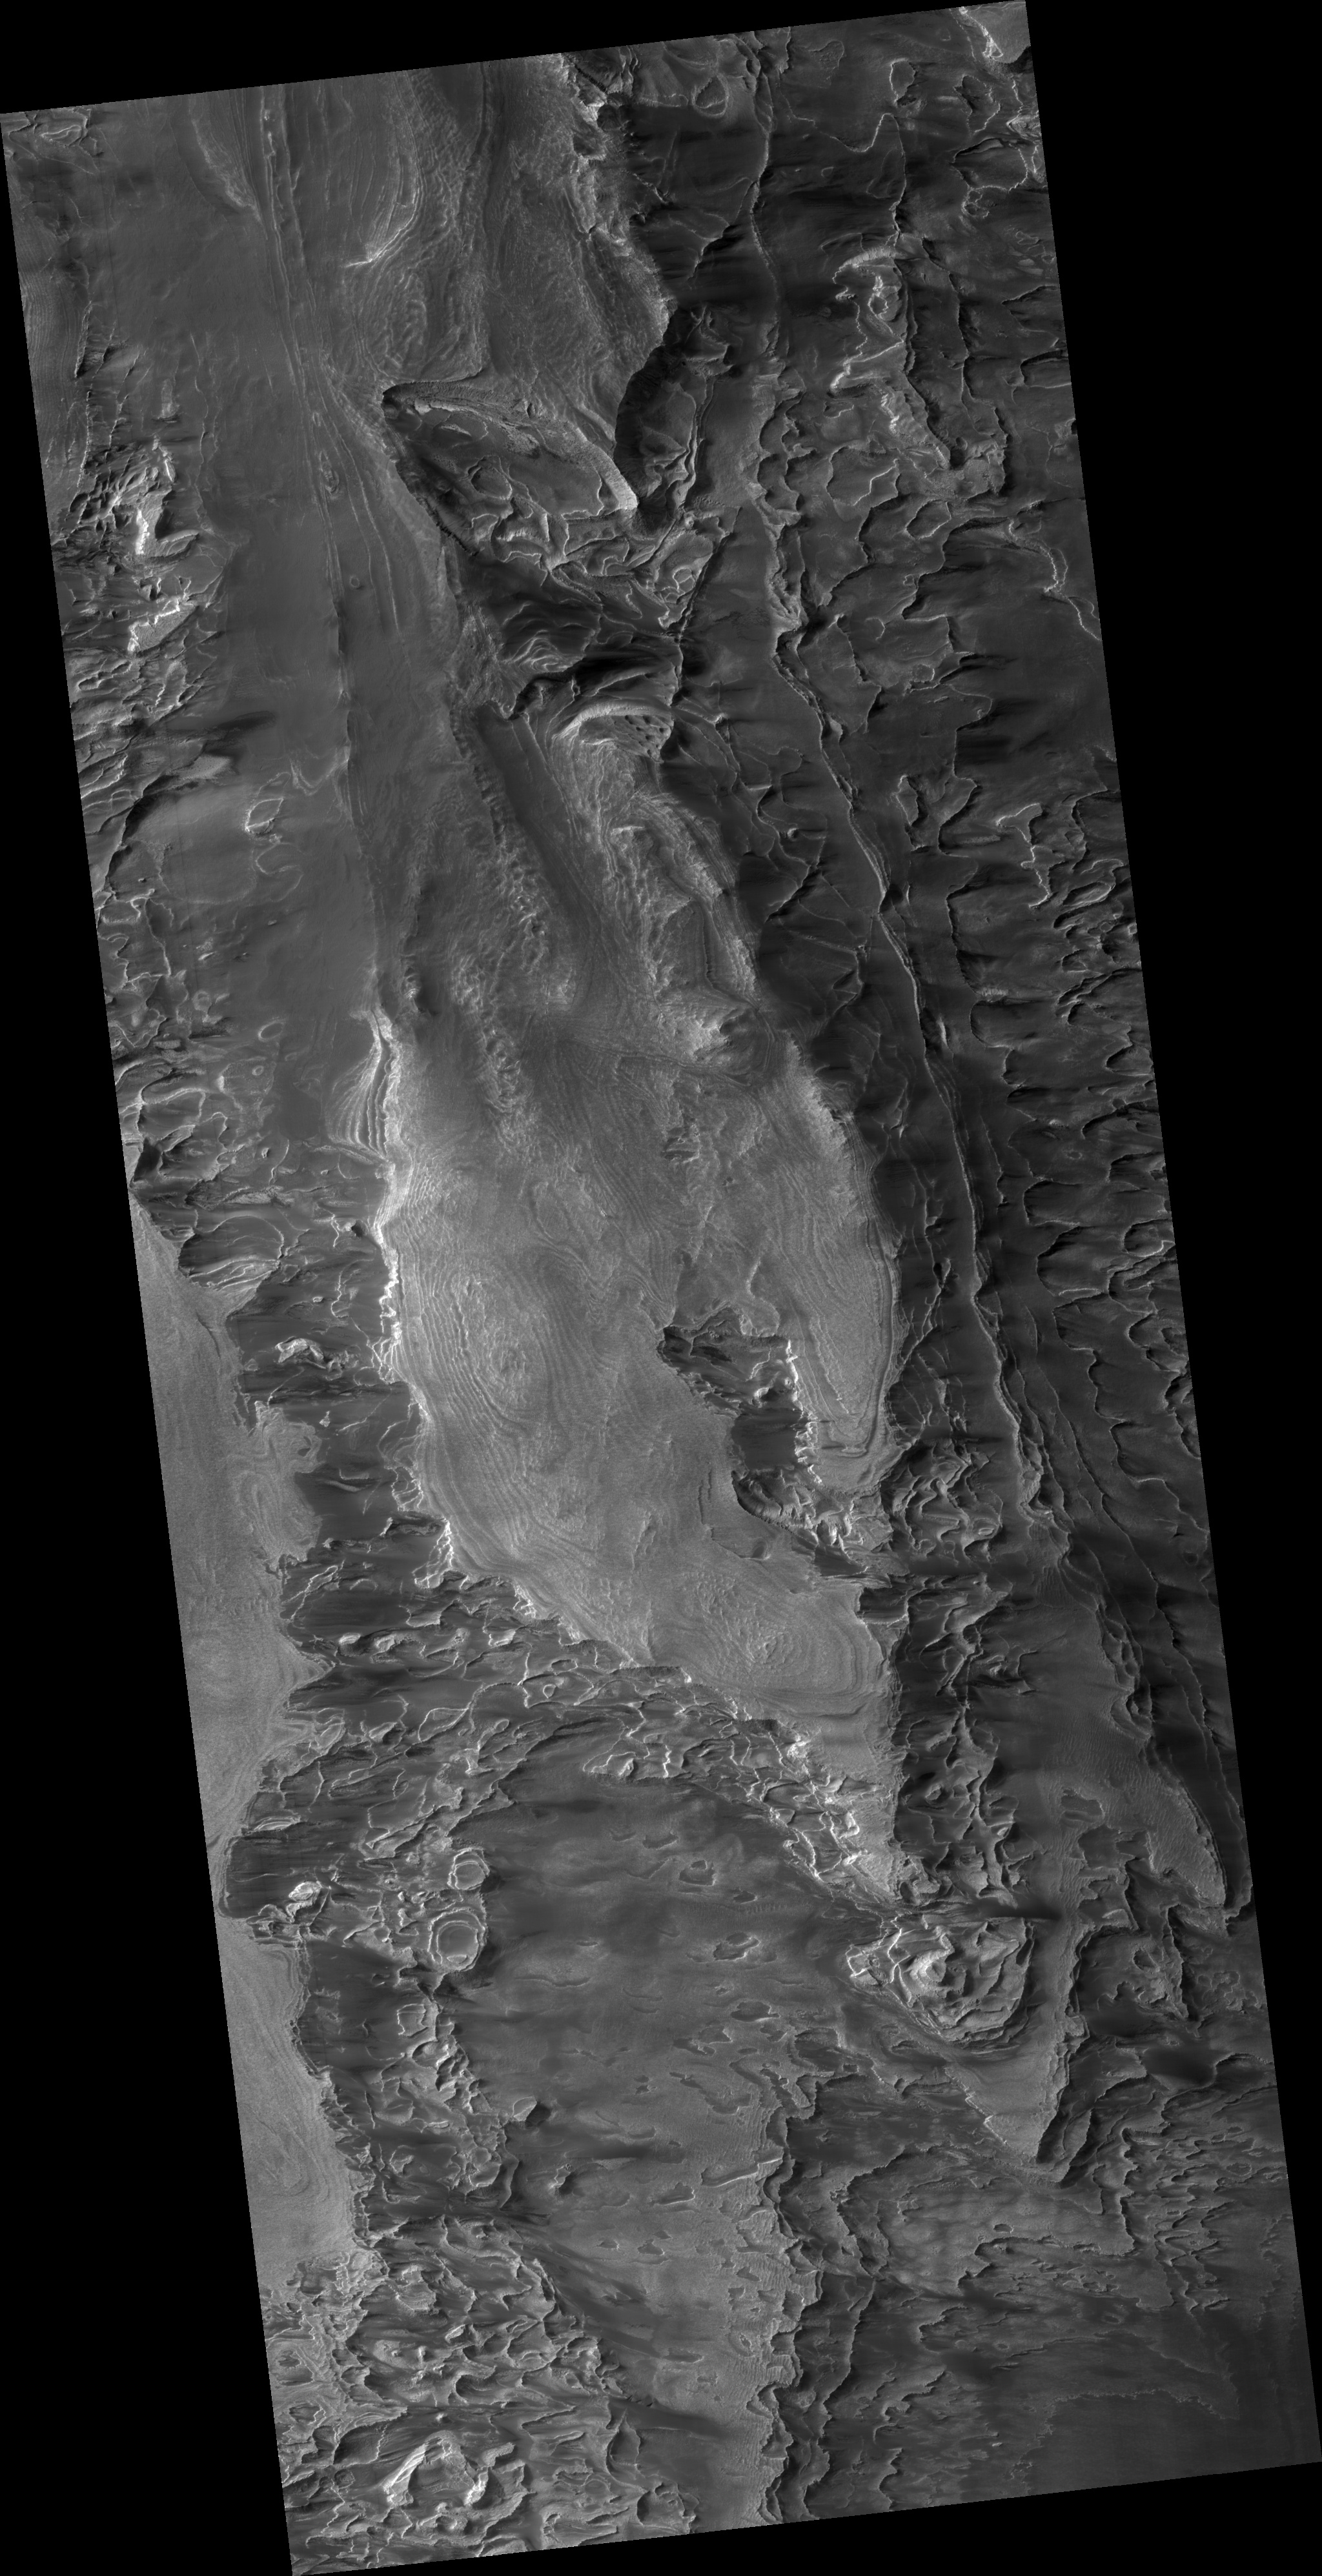

Layers in Galle Crater

This HiRISE image shows part of a large mass of layered rock in Galle Crater, in the southern cratered highlands of Mars.

At low resolution, layers appear as bands and swirls which are nearly horizontal. This causes them to interact dramatically with topography, producing the appearance of folds and loops wrapping around small hills much like lines on a contour map. Zooming in at higher resolution, some long cracks (hundreds of meters long) are cutting across the layers, generally trending northeast-southwest.

At full resolution (PSP_002655_1280), details of the layers are often obscured by ripples of wind-blown dust or textured patterns of erosion now eroding the rock. In the best exposures, such as that in the cutout section, the layers are fractured into blocks. Some of the layers are relatively resistant, and appear as ridges or fins in the cutout, often with little material supporting them from below. Although this seems to indicate relatively strong, coherent material, few boulders are visible. The ridge-forming layers may be weak, but separated by material with virtually no cohesion.

Polygonal fracture patterns in the dark regolith between distinct layers could be due to ground ice, or regional tectonic stresses.

Observation Toolbox
Acquisition date: 2 February 2007
Local Mars time: 3:54 PM
Degrees latitude (centered): -51.8°
Degrees longitude (East): 330.0°
Range to target site: 256.3 km (160.2 miles)
Original image scale range: 25.6 cm/pixel (with 1 x 1 binning) so objects ~77 cm across are resolved
Map-projected scale: 25 cm/pixel and north is up
Map-projection: EQUIRECTANGULAR
Emission angle: 2.8°
Phase angle: 71.5°
Solar incidence angle: 69°, with the Sun about 21° above the horizon
Solar longitude: 186.6°, Northern Autumn

NASA’s Jet Propulsion Laboratory, a division of the California Institute of Technology in Pasadena, manages the Mars Reconnaissance Orbiter for NASA’s Science Mission Directorate, Washington. Lockheed Martin Space Systems, Denver, is the prime contractor for the project and built the spacecraft. The High Resolution Imaging Science Experiment is operated by the University of Arizona, Tucson, and the instrument was built by Ball Aerospace and Technology Corp., Boulder, Colo.

Credit: NASA/JPL/Univ. of Arizona